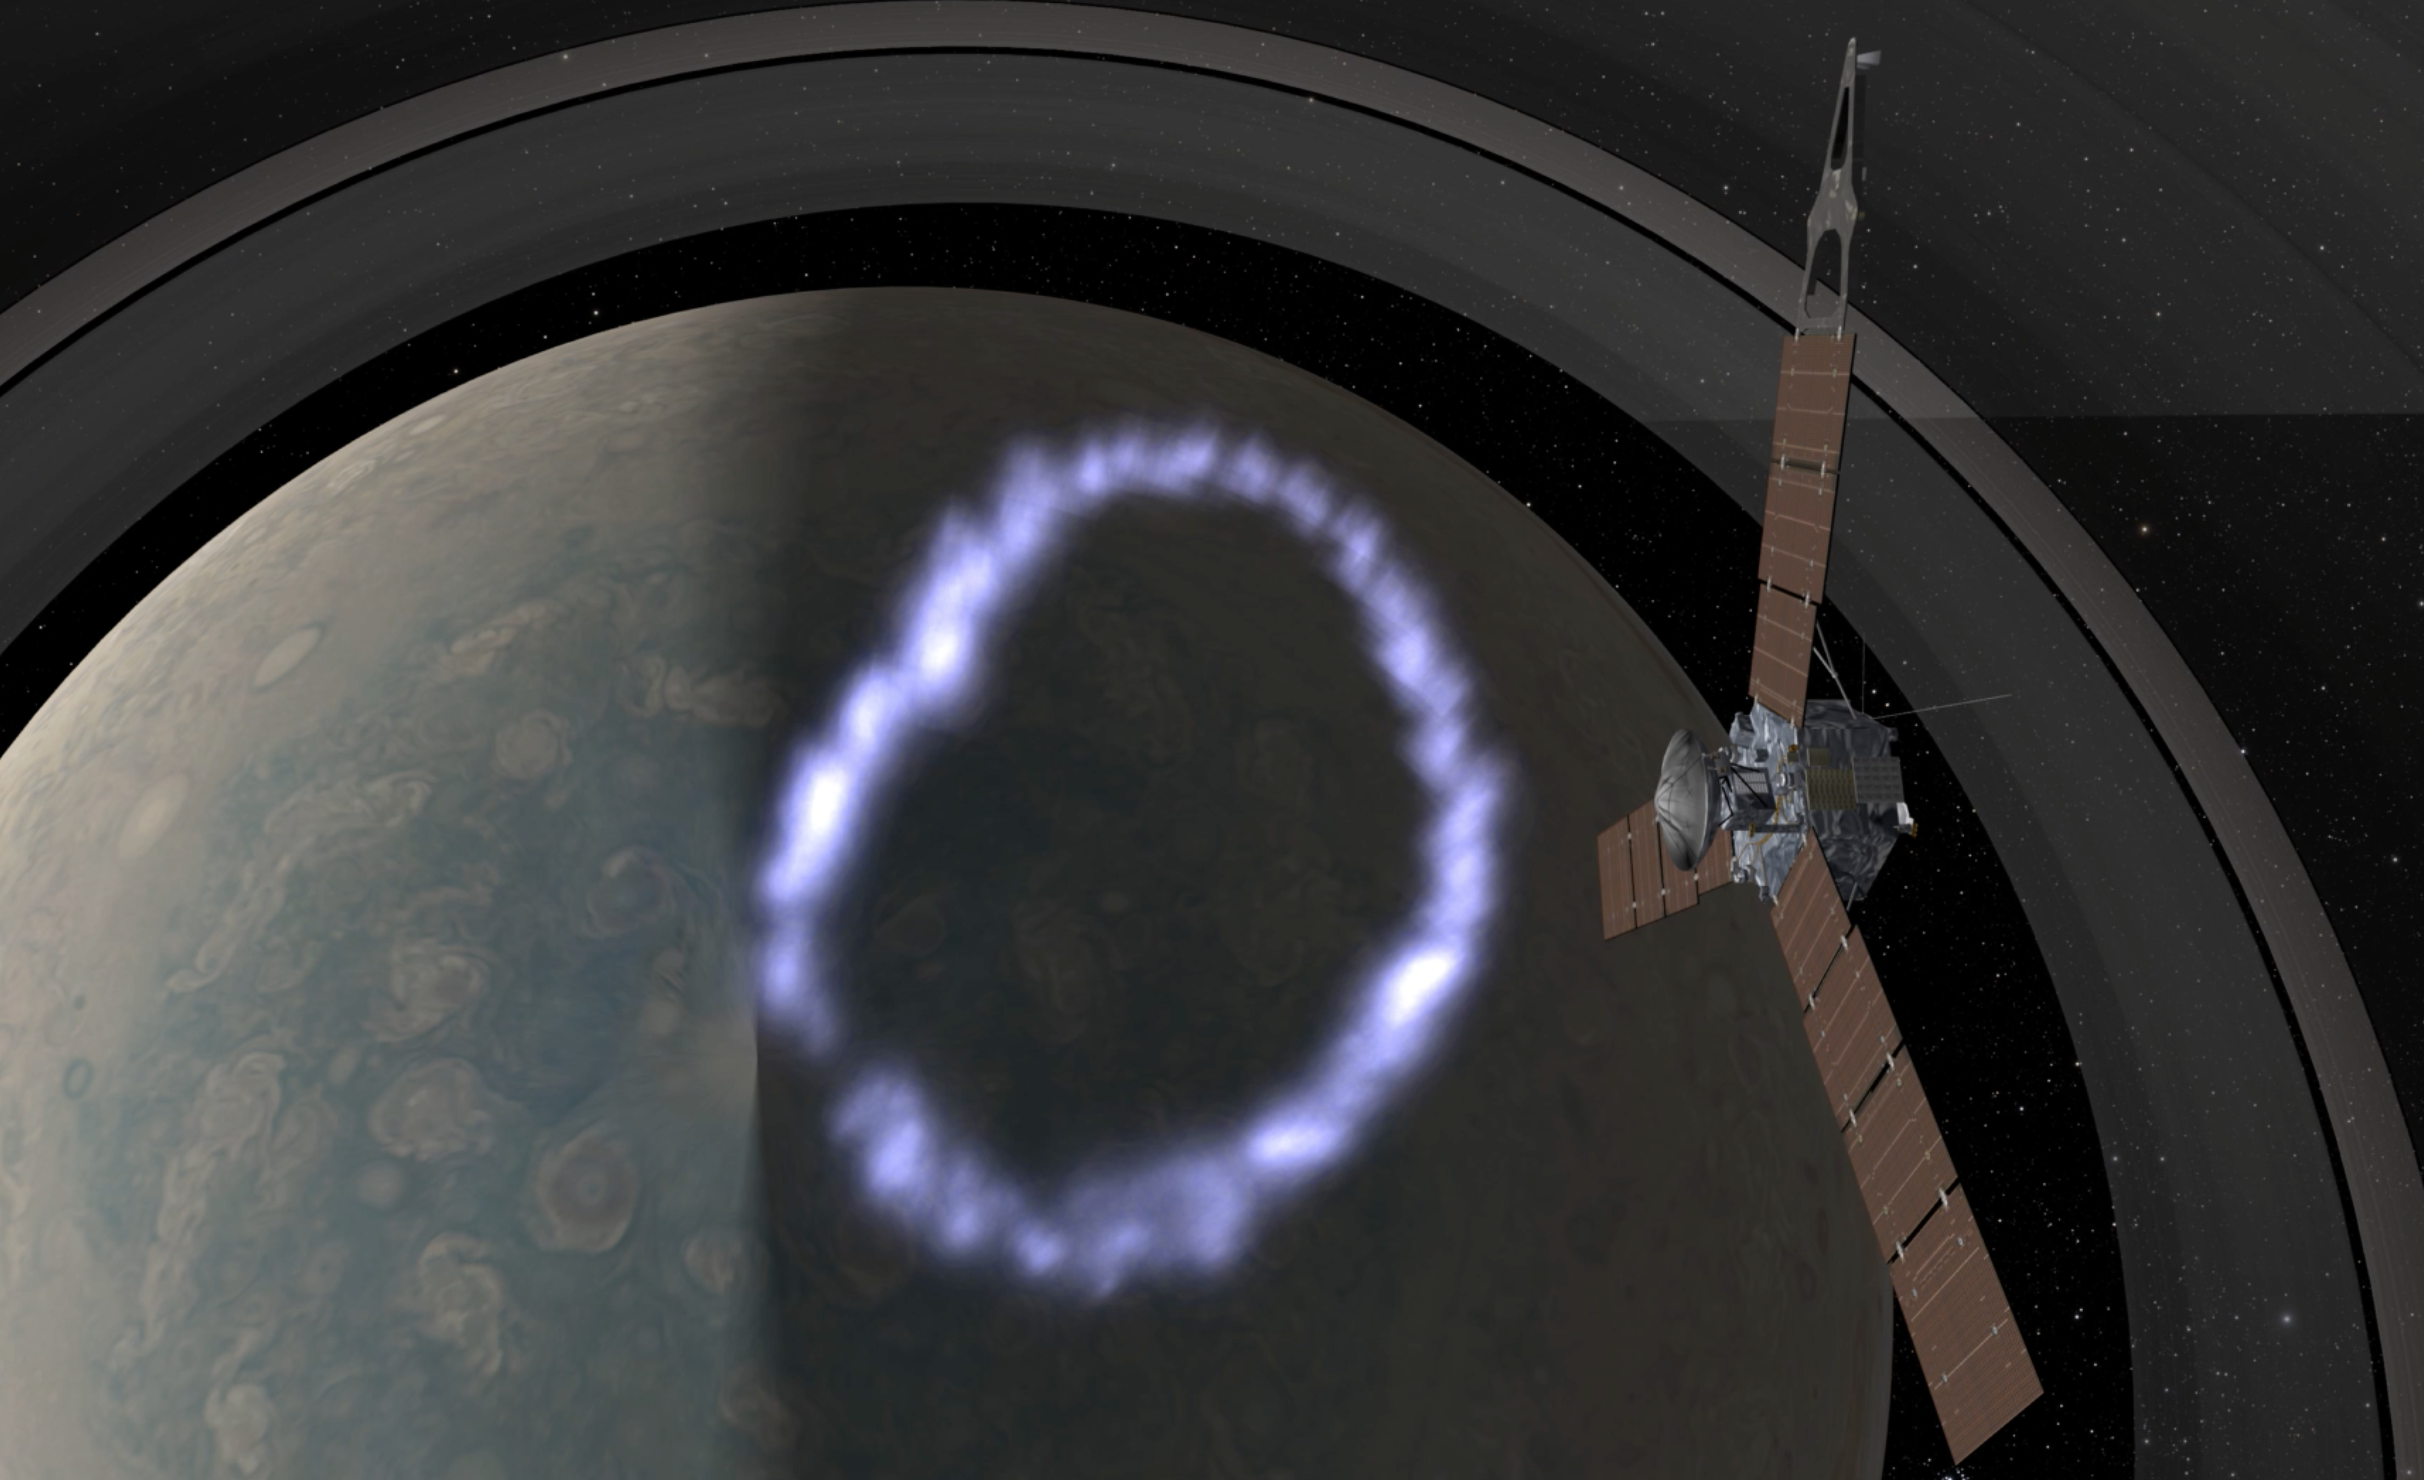

Juno SRU and MWR Coverage (Artist’s Concept)

This animation shows the overlap of the field of view of Juno’s Stellar Reference Unit (SRU) star camera (in yellow) and Juno’s Microwave Radiometer (MWR) Antenna-1 beam (in red). The animation depicts Juno flying over Jupiter’s North pole where the planet’s massive northern aurora is located. Juno observes Jupiter’s lightning using multiple instruments which detect lightning at different parts of its spectrum.

JunoCam’s raw images are available at www.missionjuno.swri.edu/junocam for the public to peruse and process into image products.

More information about Juno is online at http://www.nasa.gov/juno and http://missionjuno.swri.edu.

NASA’s Jet Propulsion Laboratory manages the Juno mission for the principal investigator, Scott Bolton, of Southwest Research Institute in San Antonio. Juno is part of NASA’s New Frontiers Program, which is managed at NASA’s Marshall Space Flight Center in Huntsville, Alabama, for NASA’s Science Mission Directorate. Lockheed Martin Space Systems, Denver, built the spacecraft. Caltech in Pasadena, California, manages JPL for NASA.

Credit: NASA/JPL-Caltech/SwRI